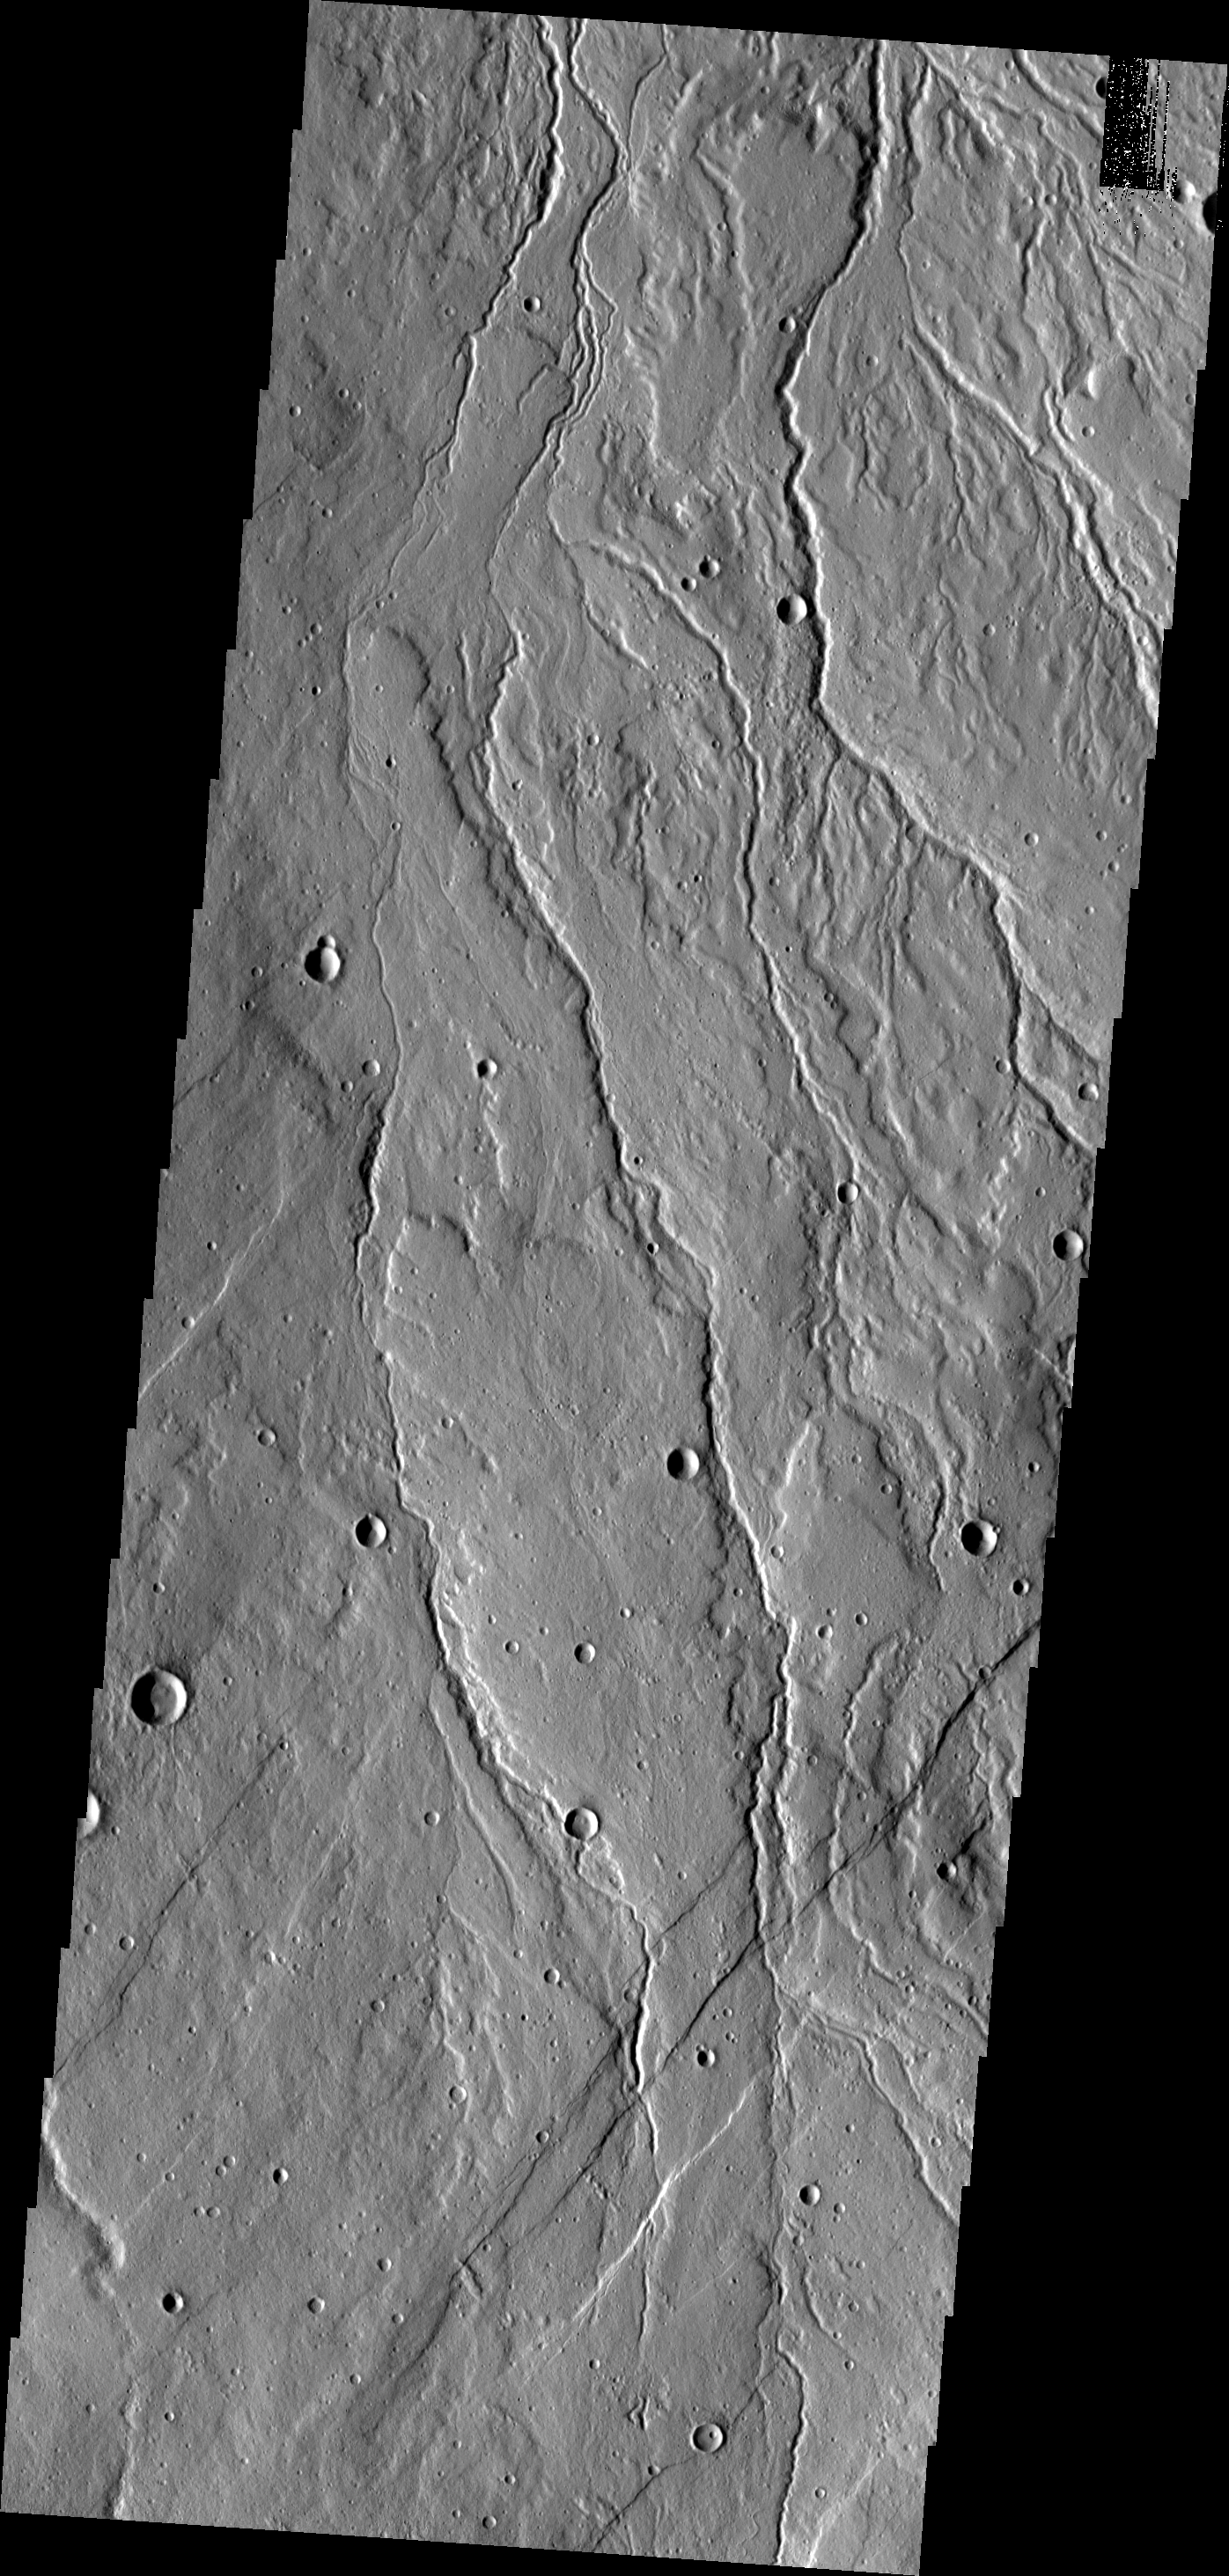

Channels

This region of channels is dissecting the northwest margin of Alba Mons, an ancient volcano.

Image information: VIS instrument. Latitude 44.8N, Longitude 245.4E. 19 meter/pixel resolution.

Please see the THEMIS Data Citation Note for details on crediting THEMIS images.

Note: this THEMIS visual image has not been radiometrically nor geometrically calibrated for this preliminary release. An empirical correction has been performed to remove instrumental effects. A linear shift has been applied in the cross-track and down-track direction to approximate spacecraft and planetary motion. Fully calibrated and geometrically projected images will be released through the Planetary Data System in accordance with Project policies at a later time.

NASA’s Jet Propulsion Laboratory manages the 2001 Mars Odyssey mission for NASA’s Office of Space Science, Washington, D.C. The Thermal Emission Imaging System (THEMIS) was developed by Arizona State University, Tempe, in collaboration with Raytheon Santa Barbara Remote Sensing. The THEMIS investigation is led by Dr. Philip Christensen at Arizona State University. Lockheed Martin Astronautics, Denver, is the prime contractor for the Odyssey project, and developed and built the orbiter. Mission operations are conducted jointly from Lockheed Martin and from JPL, a division of the California Institute of Technology in Pasadena.

Credit: NASA/JPL/ASU